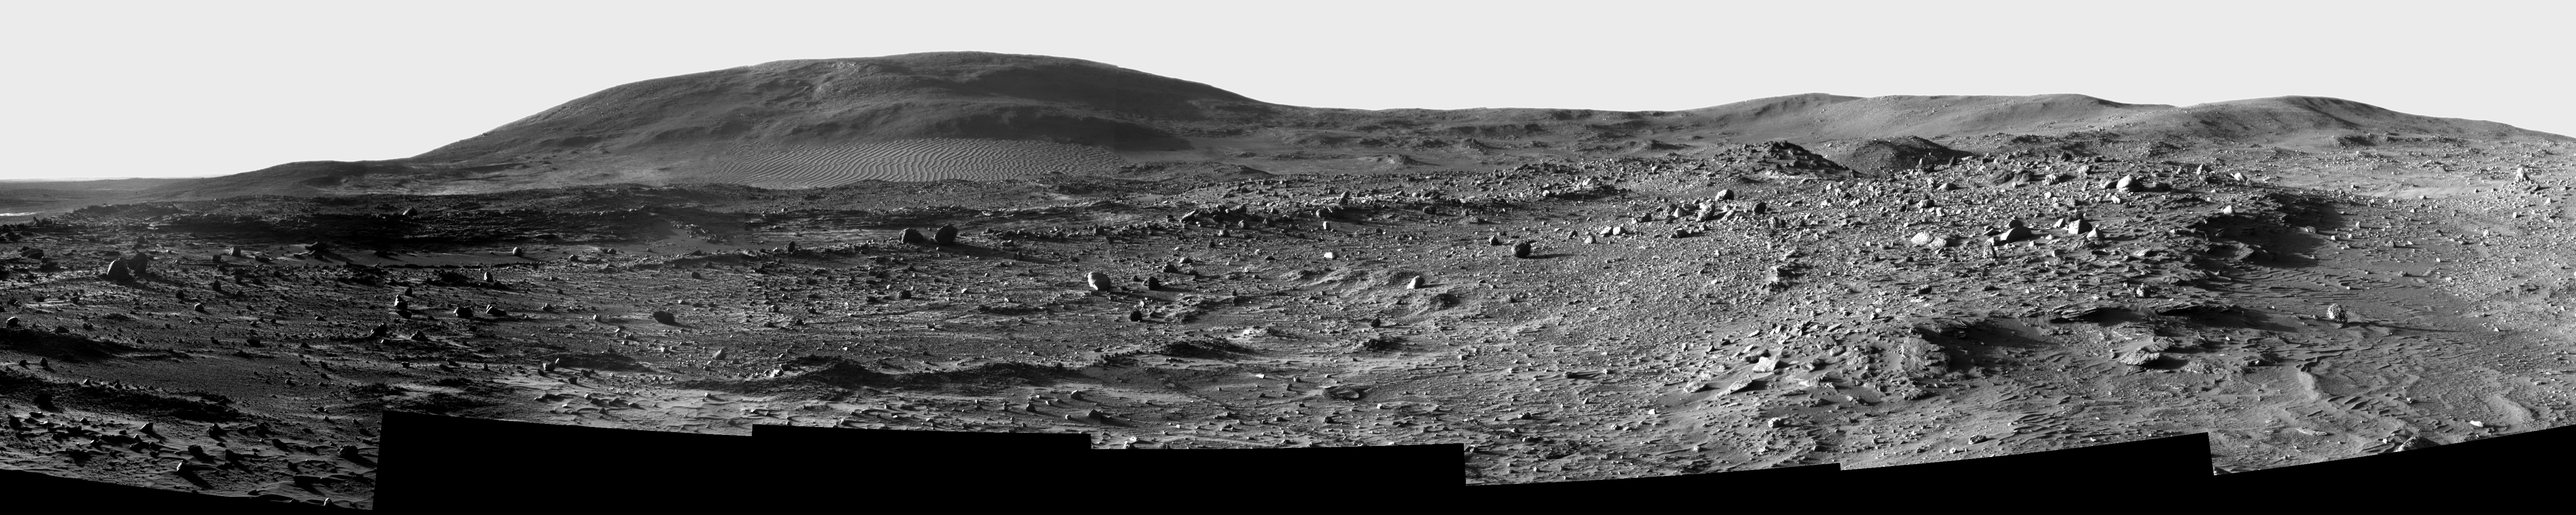

Low Sun from ‘Low Ridge’

A spectacular field of Martian sand ripples separates NASA’s Mars Exploration Rover Spirit from the slopes of “Husband Hill.” It has been 200 Martian days, or sols, since the rover started a descent from the top of the peak to the rover’s current position on “Low Ridge.” Looking back to the north on sol 813 (April 17, 2006), Spirit acquired this blue-filter (436-nanometer) view with the right panoramic camera (Pancam) while the Sun was low in the sky late in the afternoon. Because of the low-angle lighting (sunlight is coming from the left), images like this provide superb views of subtle textures in the topography both near and far. Husband Hill, where the rover was perched late last summer, rises prominently just left of center in this view. A 150-meter wide (500 foot) field of curving sand ripples named “El Dorado” lies at the base of Husband Hill.

By collecting photos like this at different times of day, when lighting comes from different directions, scientists can distinguish surface properties such as color and reflectivity from topography and roughness. By separating these components they can map more details of the geologic terrain, providing new clues about the geologic history of Gusev Crater.

Credit: NASA/JPL-Caltech/Cornell